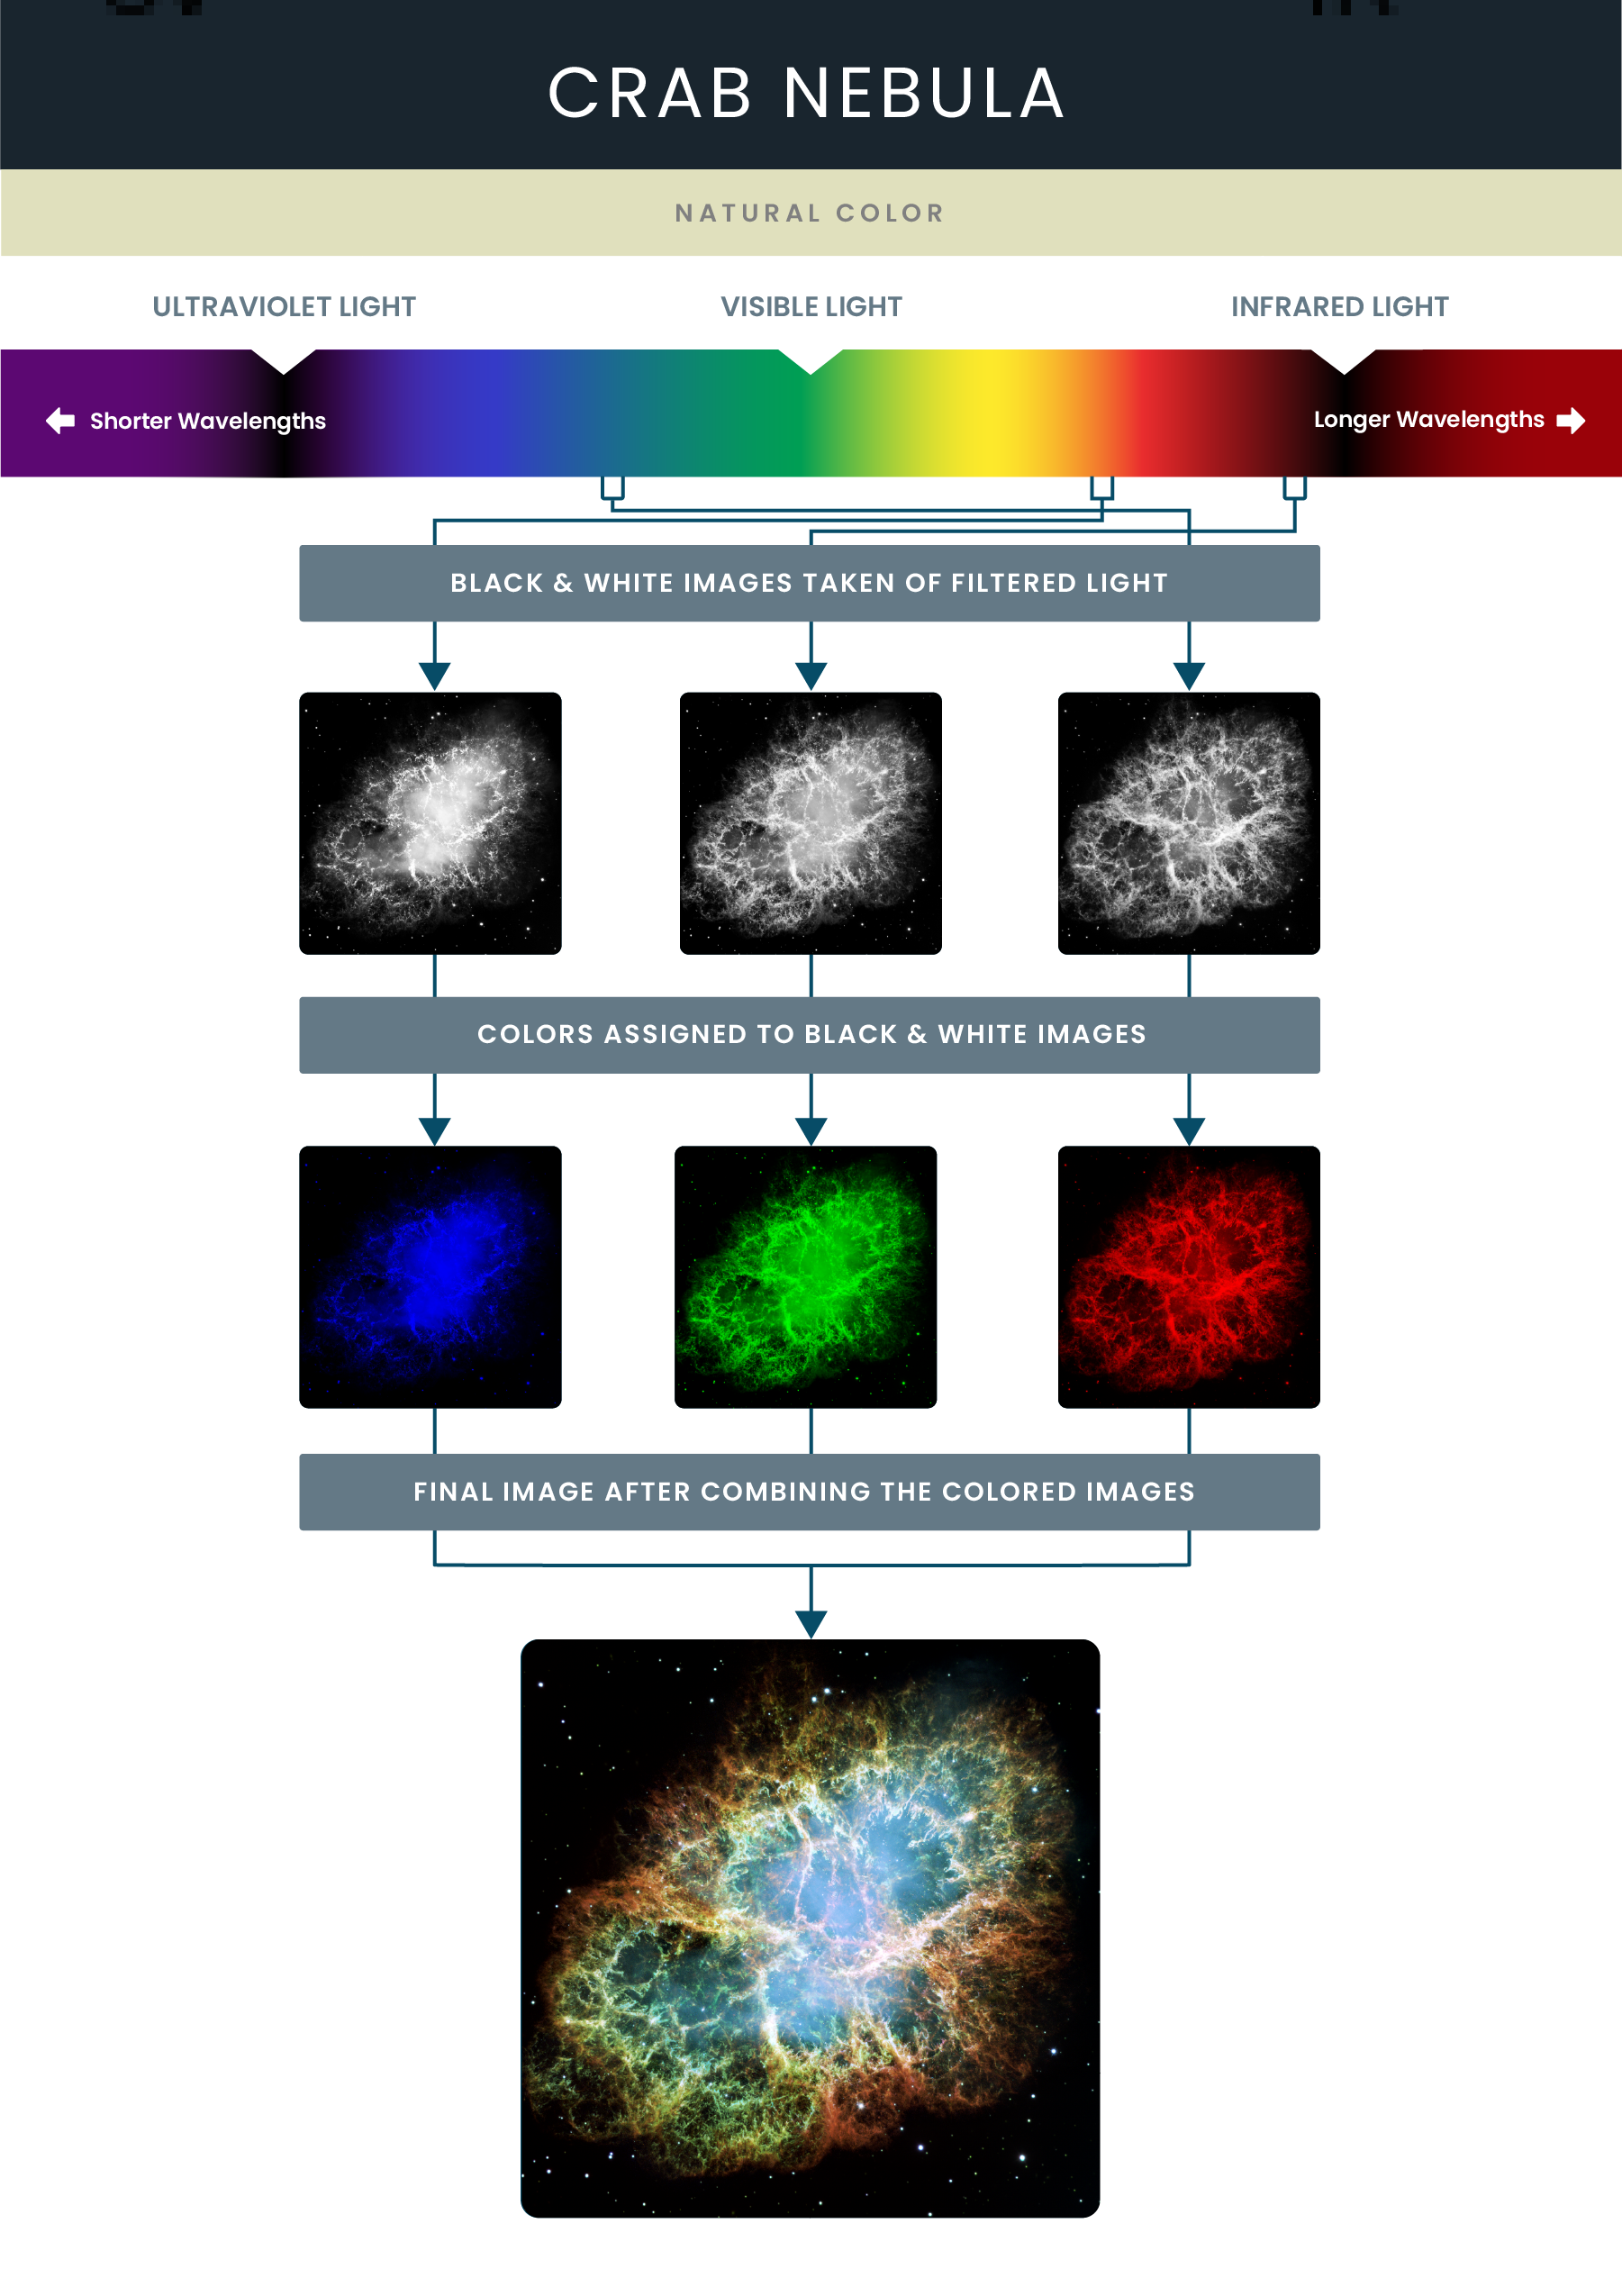

Mosaic Image of the Crab Nebula

This mosaic image of the Crab Nebula, taken by Hubble, was assembled from 24 individual Wide Field and Planetary Camera 2 (WFPC2) exposures taken in October 1999, January 2000 and December 2000. The colors in the image are representative, indicating the different elements that were expelled during the explosion.

Credit: NASA and STScI